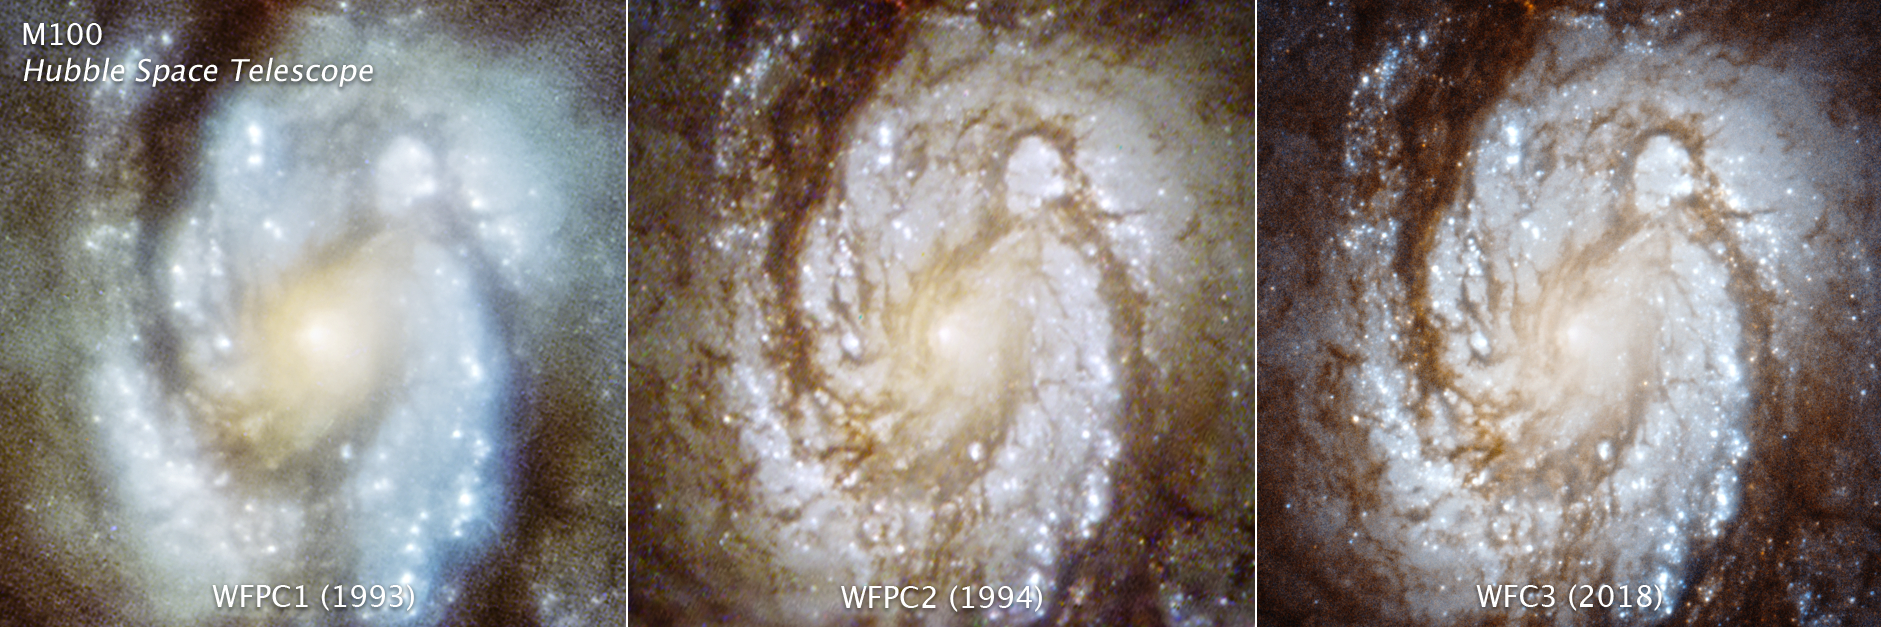

M100 WFPC1, WFPC2, WFC3

Hubble's Improving Vision Since the First Servicing Mission 25 Years Ago

The celebration of the 25th anniversary of NASA's first astronaut mission to service the Hubble Space Telescope in orbit marks a pivotal moment for the telescope and for astronomy. The mission restored the scientific power of the telescope and enabled remarkable discoveries which will continue into the future.

These three images are of the central region of the magnificent spiral galaxy M100, taken with three generations of cameras that were sequentially swapped out aboard the telescope, and document the consistently improving capability of the observatory.

The image on the left was taken with the Wide Field/Planetary Camera 1 in 1993. The photo is blurry due to a manufacturing flaw (called spherical aberration) in Hubble's primary mirror. Celestial images could not be brought into a single focus.

The middle image was taken in late 1993 with Wide Field/Planetary Camera 2 that was installed during the December 2 – 13 space shuttle servicing mission (SM1, STS-61). The camera contained corrective optics to compensate for the mirror flaw, and so the galaxy snapped into sharp focus when photographed.

The image on the right was taken with a newer instrument, Wide Field Camera 3, that was installed on Hubble during the space shuttle servicing mission 4 in May 2009.

In celebration of the 25th anniversary of NASA's first space servicing mission to Hubble, these comparison photos of one of the telescope's first targets are being released today.

Credit: NASA, ESA, STScI, and Judy Schmidt